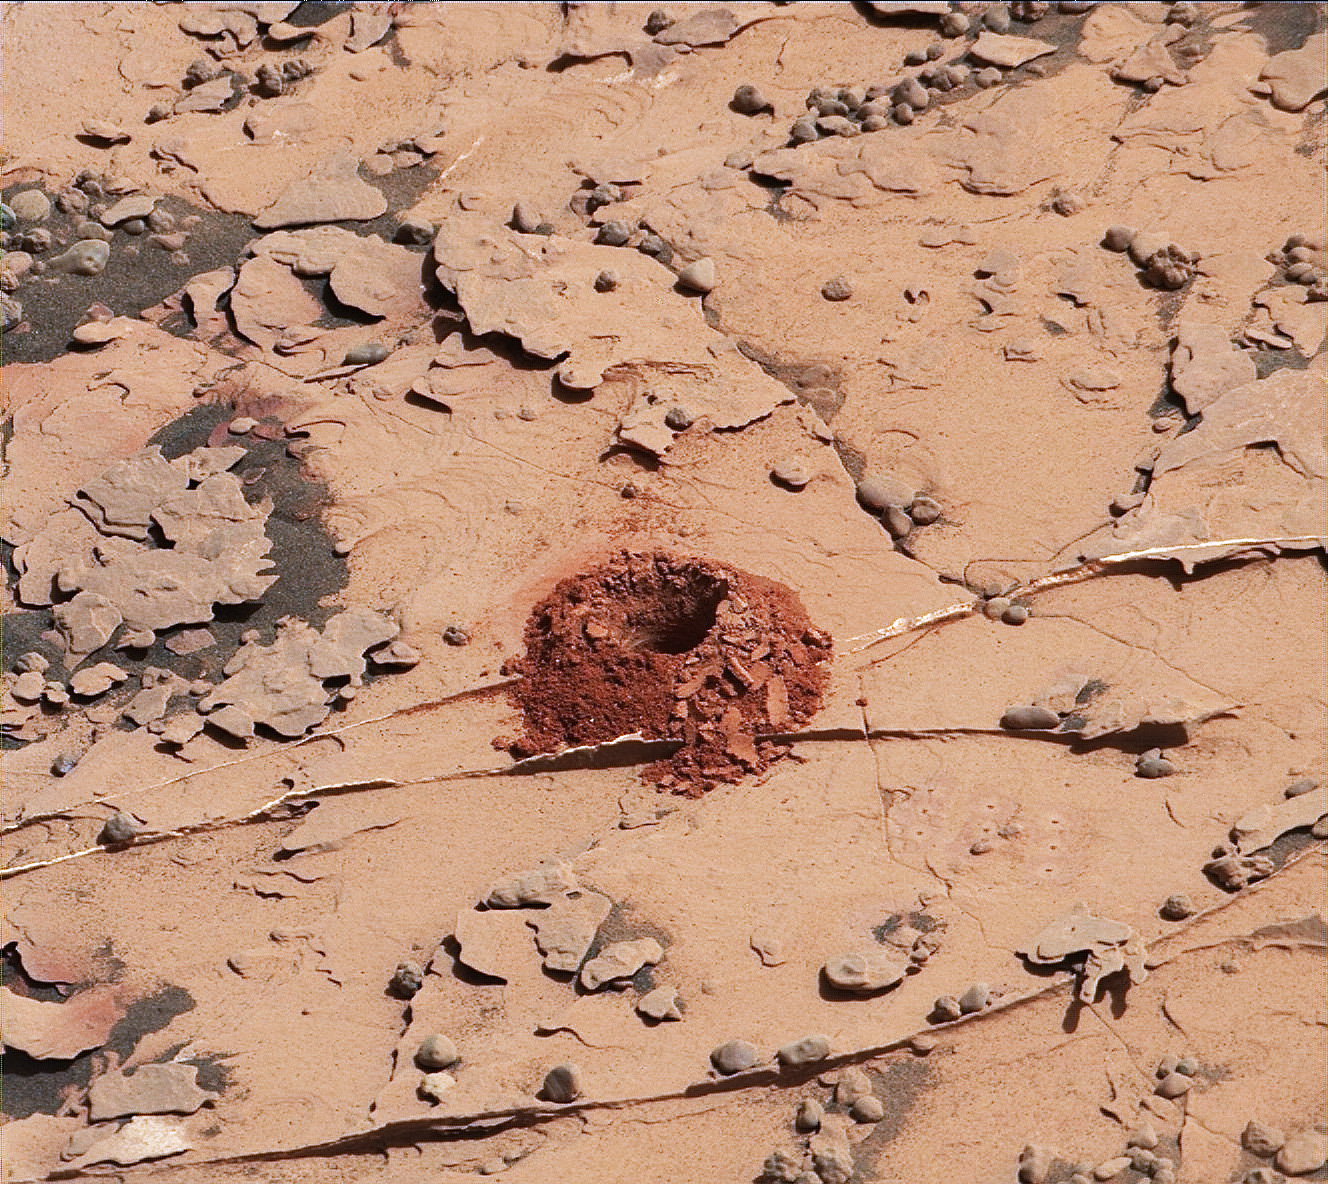

Curiosity Successfully Drills “Duluth”

A close-up image of a 2-inch-deep hole produced using a new drilling technique for NASA’s Curiosity rover. The hole is about 0.6 inches (1.6 centimeters) in diameter. This image was taken by Curiosity’s Mast Camera (Mastcam) on Sol 2057. It has been white balanced and contrast-enhanced.

Curiosity drilled this hole in a target called “Duluth” on May 20, 2018. It was the first rock sample captured by the drill since October 2016. A mechanical issue took the drill offline in December 2016.

Engineers at NASA’s Jet Propulsion Laboratory in Pasadena, California, had to innovate a new way for the rover to drill in order to restore this ability. The new technique, called Feed Extended Drilling (FED) keeps the drill’s bit extended out past two stabilizer posts that were originally used to steady the drill against Martian rocks. It lets Curiosity drill using the force of its robotic arm, a little more like a human would while drilling into a wall at home.

Malin Space Science Systems, San Diego, built and operates the Mastcam. NASA’s Jet Propulsion Laboratory, a division of Caltech in Pasadena, California, manages the Mars Science Laboratory Project for NASA’s Science Mission Directorate, Washington. JPL designed and built the project’s Curiosity rover.

Credit: NASA/JPL-Caltech/MSSS